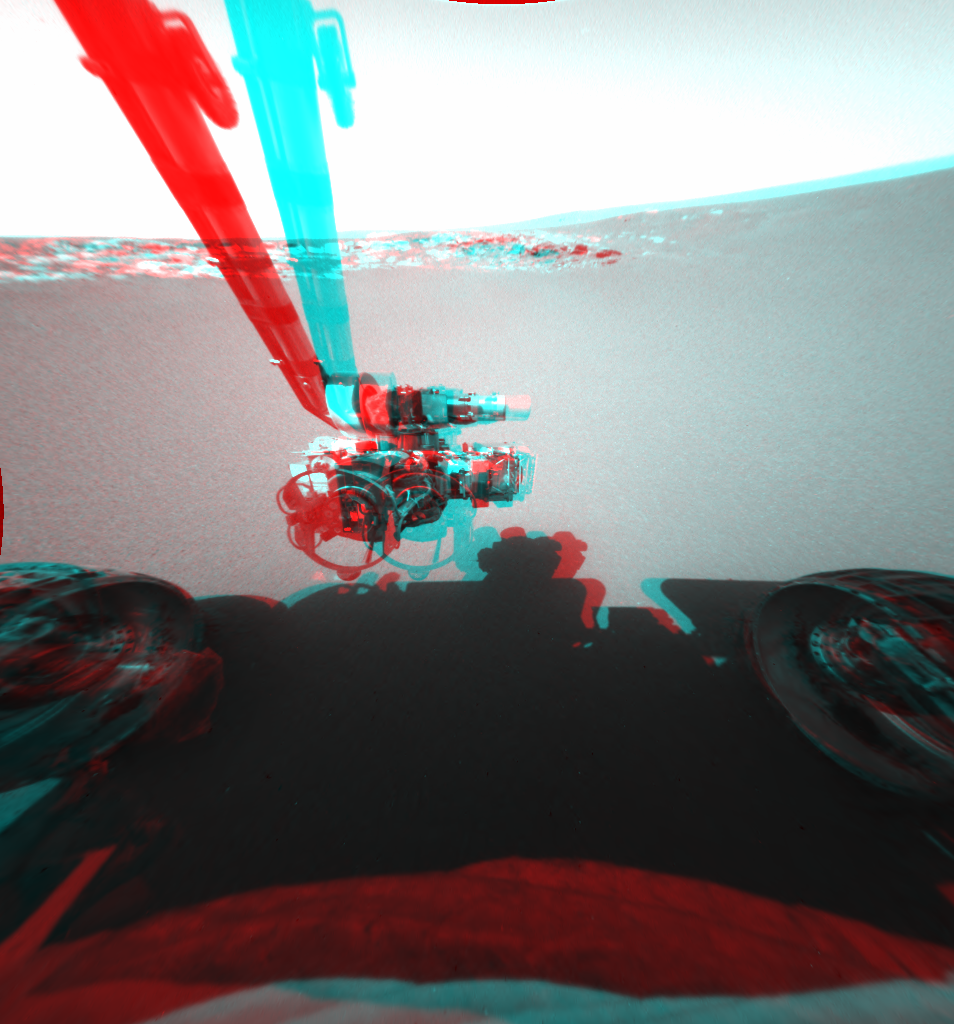

Opportunity Stretches Out (3-D)

This is a three-dimensional stereo anaglyph of an image taken by the front hazard-identification camera onboard the Mars Exploration Rover Opportunity, showing the rover’s arm in its extended position. The arm, or instrument deployment device, was deployed on the ninth martian day, or sol, of the mission. The rover, now sitting 1 meter (3 feet) away from the lander, can be seen in the foreground.

Credit: NASA/JPL